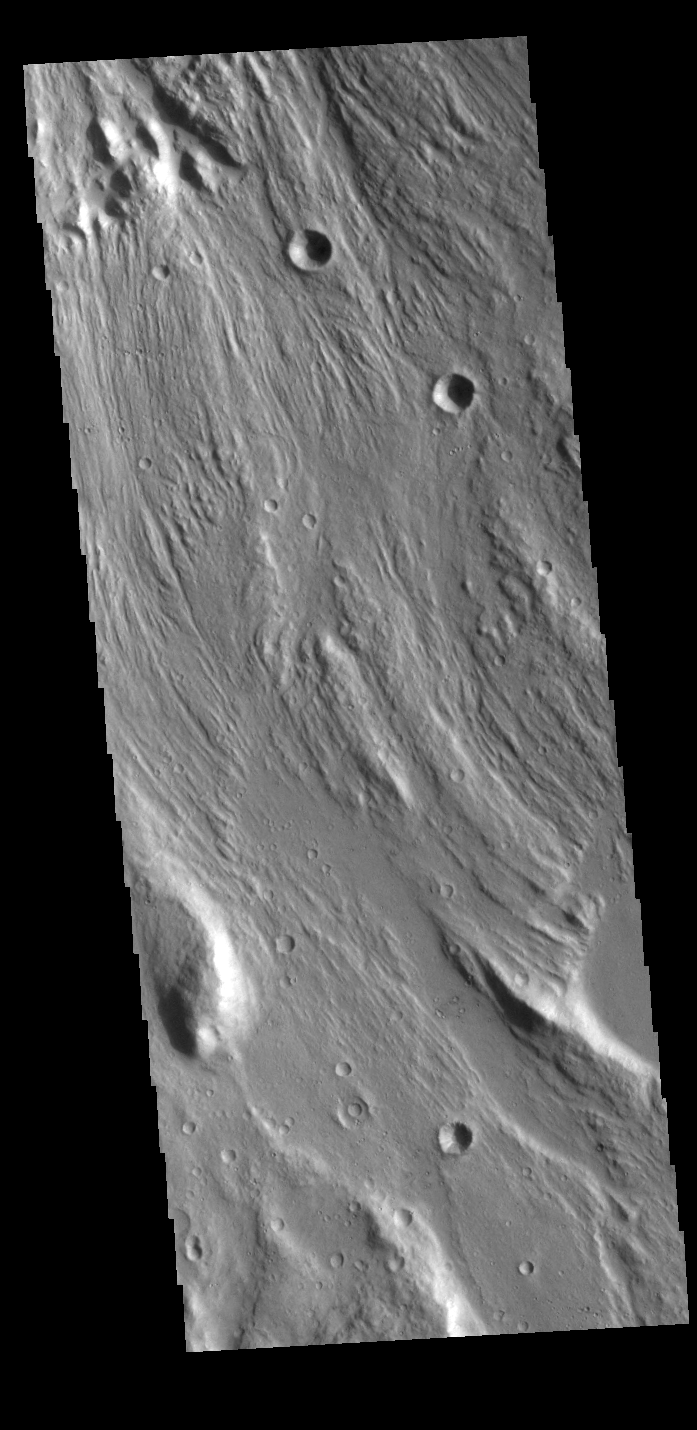

Ares Vallis Tributary

The channel seen in this VIS image is a tributary channel of Ares Vallis. This channel is not as deep as the main channel and parallels Ares Vallis before joining the the deeper channel at one of its bends. This channel is located in Margaritifer Terra.

Credit: NASA/JPL-Caltech/ASU